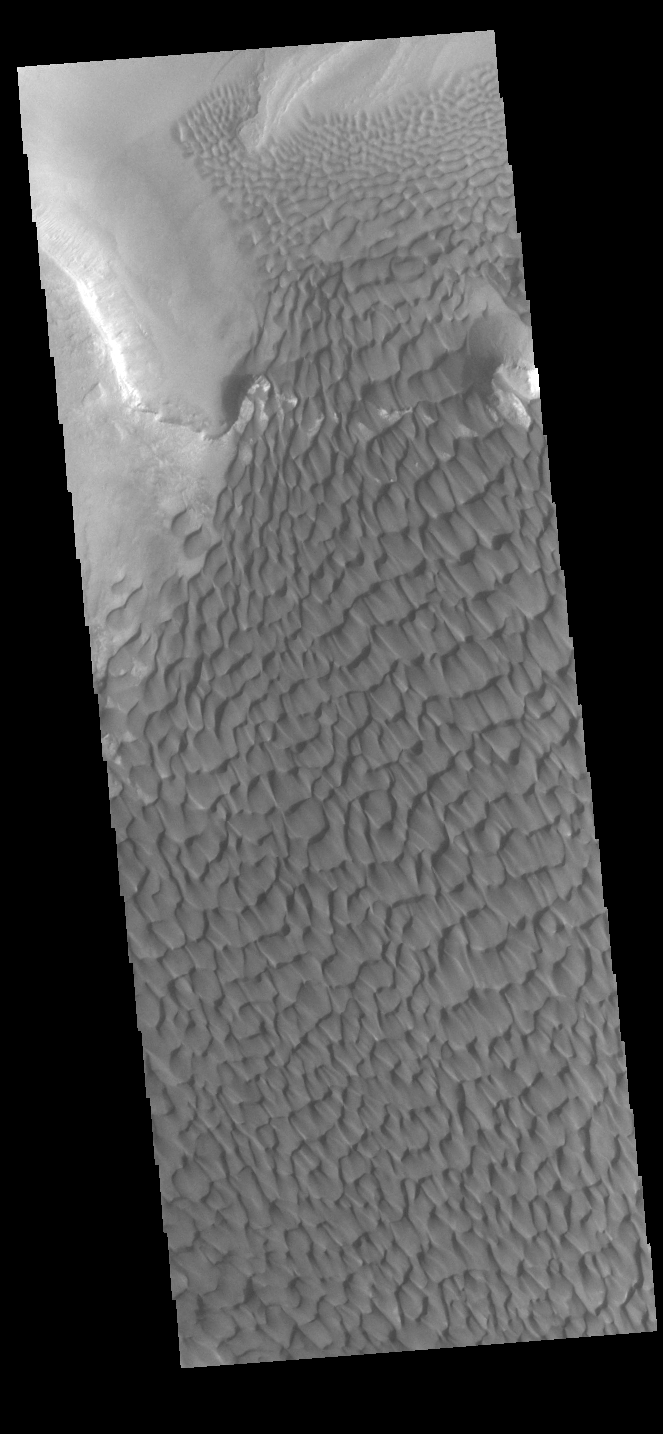

Rabe Crater Dunes

The large sand sheet with surface dune forms seen in this VIS image is located on the complex floor of Rabe Crater. The sand is likely derived by erosion into the deposit that fills most of the crater floor, creating a pit which hosts the dunes. This crater morphology is unique to Rabe Crater. Rabe Crater is located in Noachis Terra and is 108km in diameter (67 miles).

Credit: NASA/JPL-Caltech/ASU